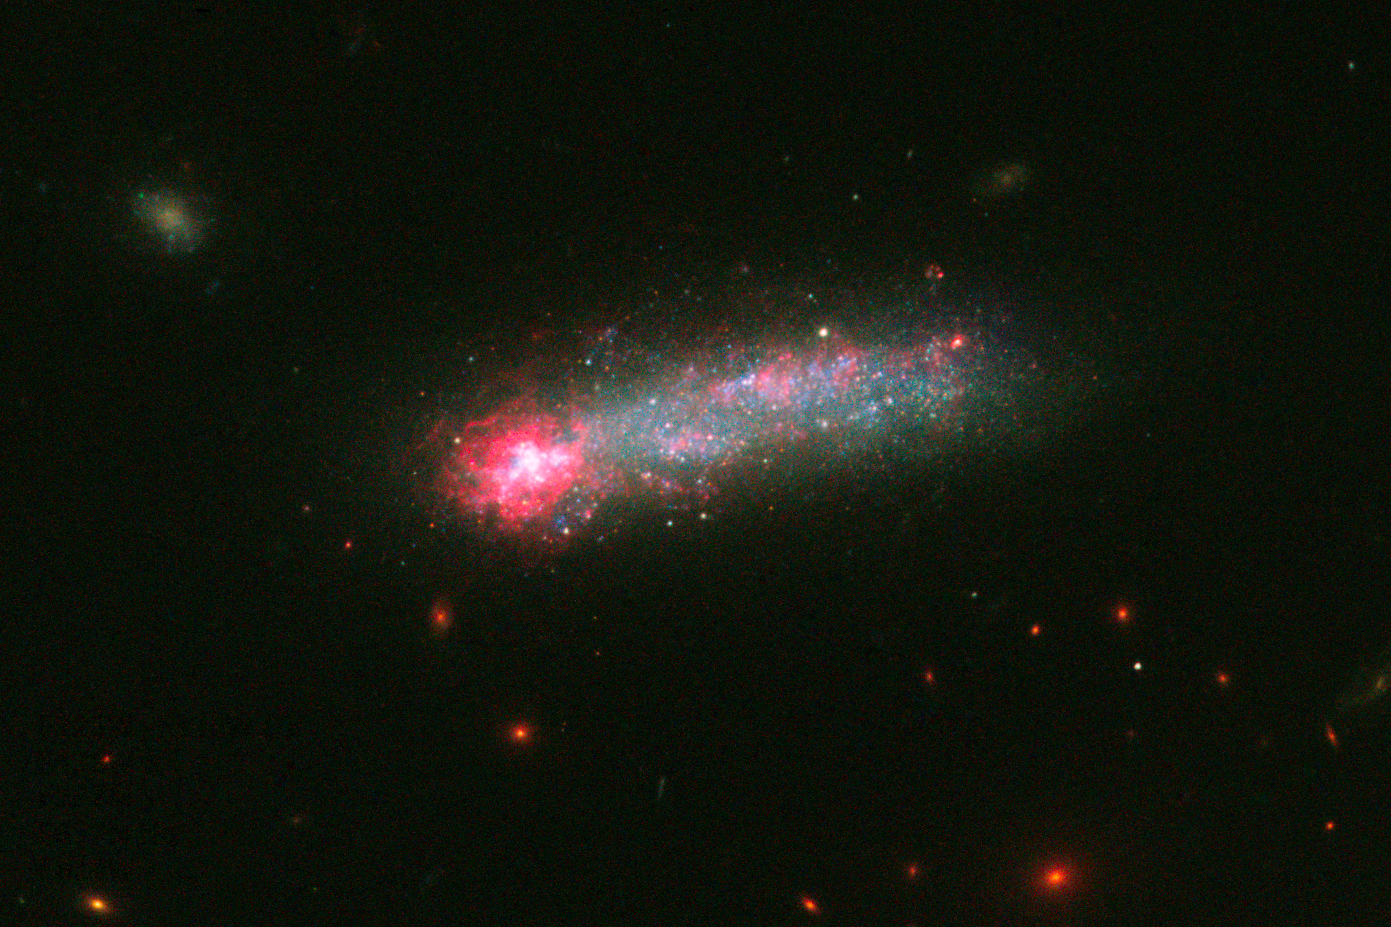

Hubble Captures a Fireworks Show in Kiso 5639

In this NASA Hubble Space Telescope image, a firestorm of star birth is lighting up one end of the diminutive galaxy Kiso 5639. The dwarf galaxy is shaped like a flattened pancake, but because it is tilted edge-on, it resembles a skyrocket, with a brilliant blazing head and a long, star-studded tail.

Kiso 5639 is a member of a class of galaxies called "tadpoles" because of their bright heads and elongated tails. This galaxy resides relatively nearby, at 82 million light-years away. Tadpoles are rare in the local universe but more common in the distant cosmos, suggesting that many galaxies pass through a phase like this as they evolve.

Hubble observations of Kiso 5639 have uncovered the stellar content and bright pink glow of hydrogen at one end of the galaxy. A burst of new stars in a region measuring 2,700 light-years across makes the hydrogen clouds glow. The mass of these young stars equals about 1 million suns. The stars are grouped into large clusters that formed less than 1 million years ago.

Stars consist mainly of hydrogen and helium, but cook up other "heavier" elements, such as oxygen and carbon. When the stars die, they release their heavy elements and enrich the surrounding gas. In Kiso 5639, the bright gas in the galaxy's head is more deficient in heavy elements than the rest of the galaxy. Astronomers, therefore, think that this new star-formation event was triggered when the galaxy accreted primordial gas from its surroundings, since intergalactic space contains more pristine, hydrogen-rich gas.

The elongated tail, seen stretching away from the galaxy's head and scattered with bright blue stars, contains at least four distinct star-forming regions. These stars appear to be older than those in the star-forming head.

Hubble also revealed giant holes peppered throughout the starburst end. These cavities give this area a Swiss-cheese appearance because numerous supernova detonations – like firework aerial bursts – have carved out holes of rarified superheated gas. Wispy filaments, comprising gas and some stars, extend away from the main body of the cosmic tadpole.

The observations were taken in February 2015 and July 2015 with Hubble's Wide Field Camera 3.

Credit: NASA, ESA, and D. Elmegreen (Vassar College), B. Elmegreen (IBM's Thomas J. Watson Research Center), J. Sánchez Almeida, C. Munoz-Tunon, and M. Filho (Instituto de Astrofísica de Canarias), J. Mendez-Abreu (University of St. Andrews), J. Gallagher (University of Wisconsin-Madison), M. Rafelski (NASA Goddard Space Flight Center), and D. Ceverino (Center for Astronomy at Heidelberg University)